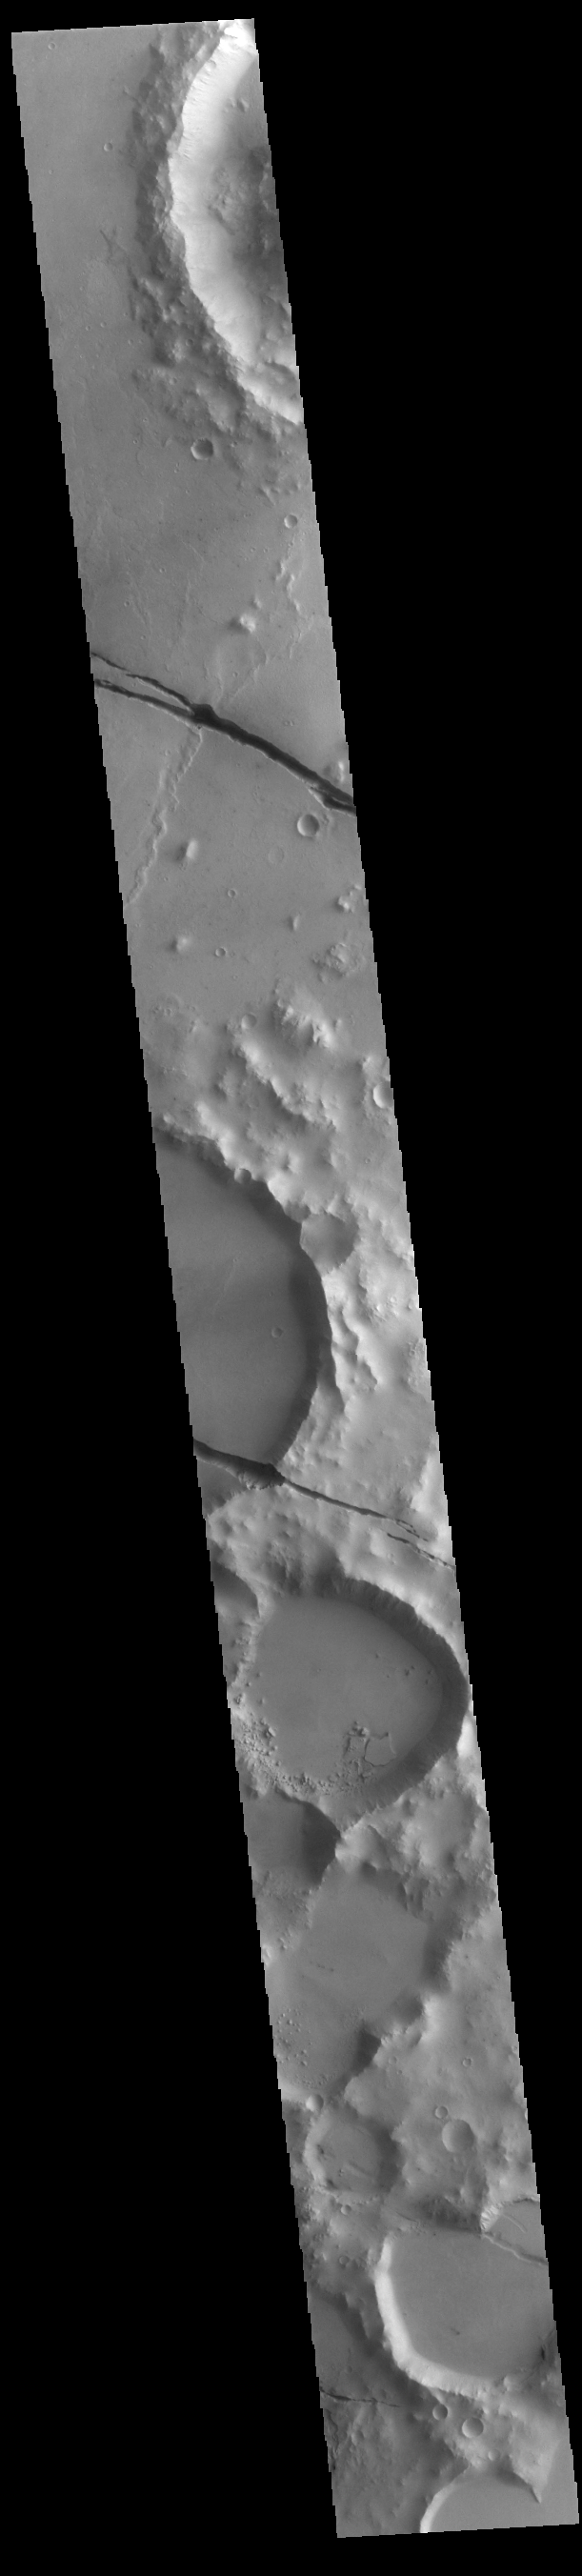

Cerberus Fossae

Today’s VIS image shows a section of Cerberus Fossae. Cerberus Fossae are located in Elysium Planitia, southeast of the Elysium Mons volcanic complex. The linear features in the image are tectonic graben. Graben are formed by extension of the crust and faulting. When large amounts of pressure or tension are applied to rocks on timescales that are fast enough that the rock cannot respond by deforming, the rock breaks along faults. In the case of a graben, two parallel faults are formed by extension of the crust and the rock in between the faults drops downward into the space created by the extension. Numerous sets of graben are visible in this THEMIS image, trending from north-northwest to south-southeast. Because the faults defining the graben are formed perpendicular to the direction of the applied stress, we know that extensional forces were pulling the crust apart in the east-northeast/west-southwest direction. The Cerberus Fossae graben are sources of both channels and significant volcanic flows. Cerberus Fossae cuts across features such as hills, indicating the relative youth of the tectonic activity. The Cerberus Fossae system is 1235km (767 miles) long.

Credit: NASA/JPL-Caltech/ASU